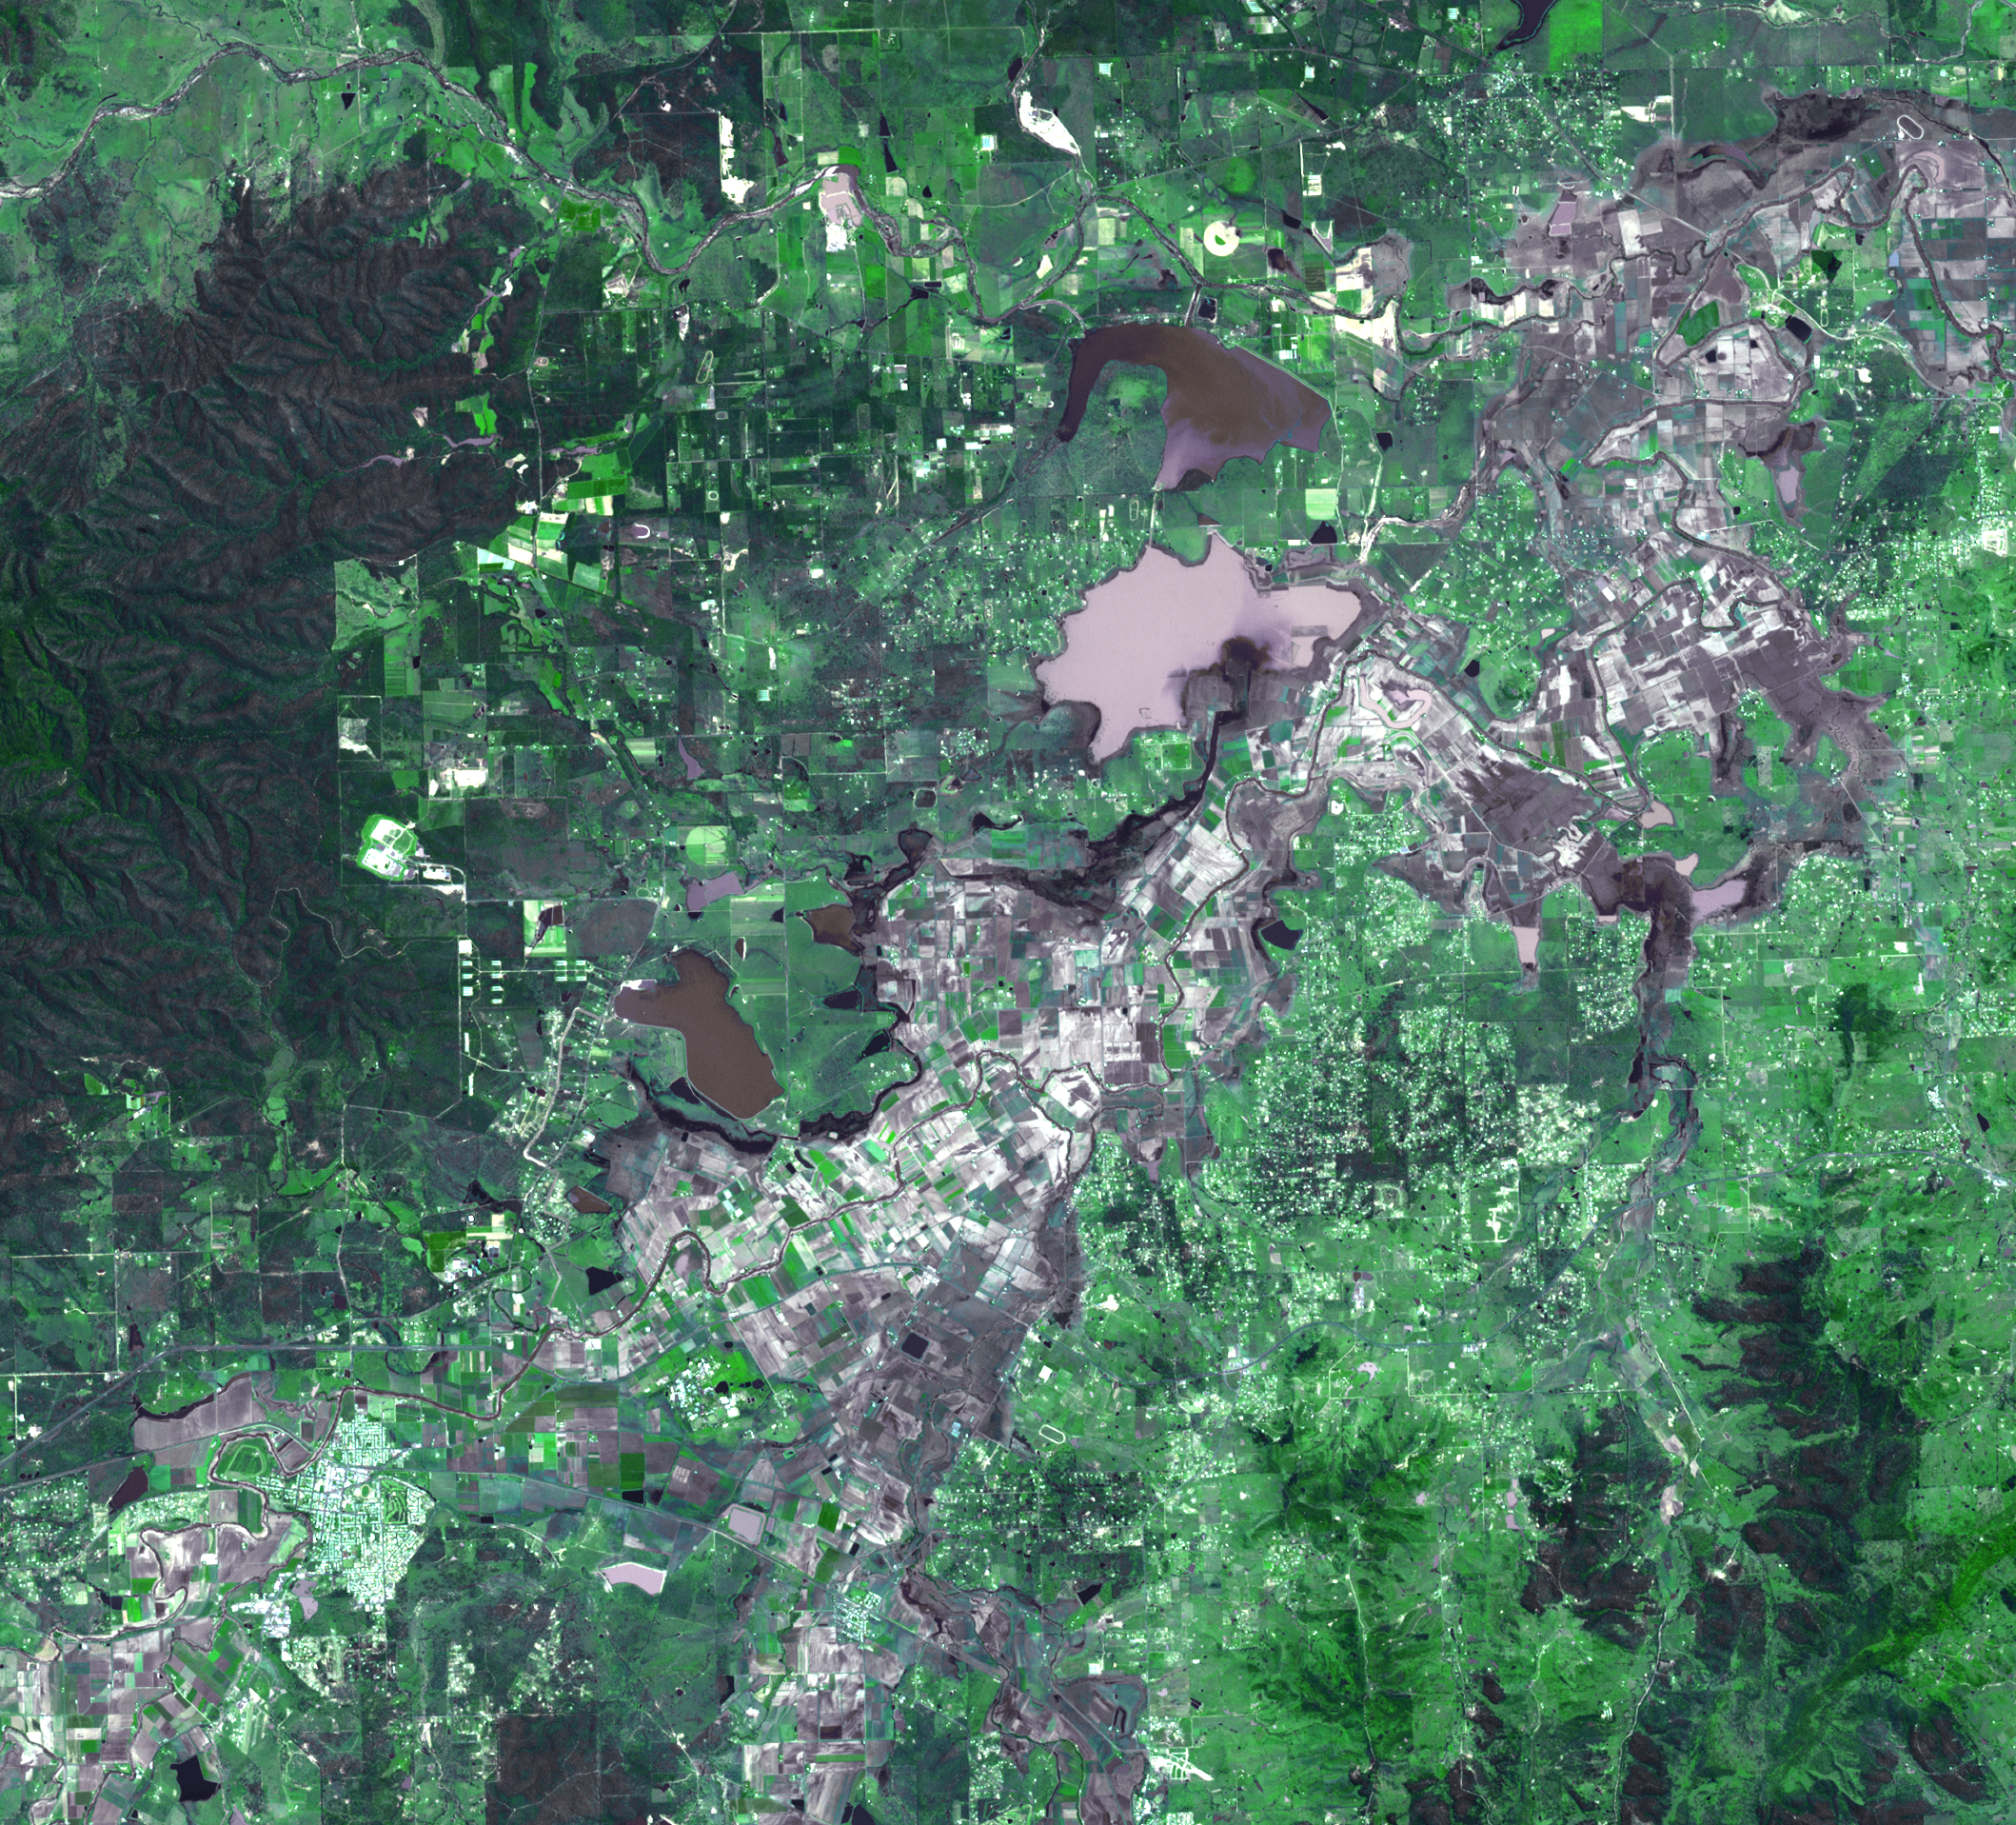

NASA Satellite Images Flooding Near Brisbane, Australia

On January 17, 2011, the Advanced Spaceborne Thermal Emission and Reflection Radiometer (ASTER) instrument on NASA’s Terra spacecraft captured this image of the inundation west of Brisbane, Queensland, Australia. Torrential rains in northeastern Australia caused the Brisbane River to overflow its banks and flood much of the surrounding agricultural lands and small towns in the flood plain. The peak of the flood was a week earlier, and residents were waiting for flood waters to recede. Vegetation is depicted in various shades of green, and buildings are white. Wet fields and land appear dark gray. The image is located at 27.4 degrees south latitude, 152.2 degrees east longitude. The image covers an area of 28.8 by 31.8 kilometers (17.8 by 19.7 miles).

With its 14 spectral bands from the visible to the thermal infrared wavelength region and its high spatial resolution of 15 to 90 meters (about 50 to 300 feet), ASTER images Earth to map and monitor the changing surface of our planet. ASTER is one of five Earth-observing instruments launched Dec. 18, 1999, on Terra. The instrument was built by Japan’s Ministry of Economy, Trade and Industry. A joint U.S./Japan science team is responsible for validation and calibration of the instrument and data products.

The broad spectral coverage and high spectral resolution of ASTER provides scientists in numerous disciplines with critical information for surface mapping and monitoring of dynamic conditions and temporal change. Example applications are: monitoring glacial advances and retreats; monitoring potentially active volcanoes; identifying crop stress; determining cloud morphology and physical properties; wetlands evaluation; thermal pollution monitoring; coral reef degradation; surface temperature mapping of soils and geology; and measuring surface heat balance.

The U.S. science team is located at NASA’s Jet Propulsion Laboratory, Pasadena, Calif. The Terra mission is part of NASA’s Science Mission Directorate, Washington, D.C.

Credit: NASA/GSFC/METI/ERSDAC/JAROS, and U.S./Japan ASTER Science Team